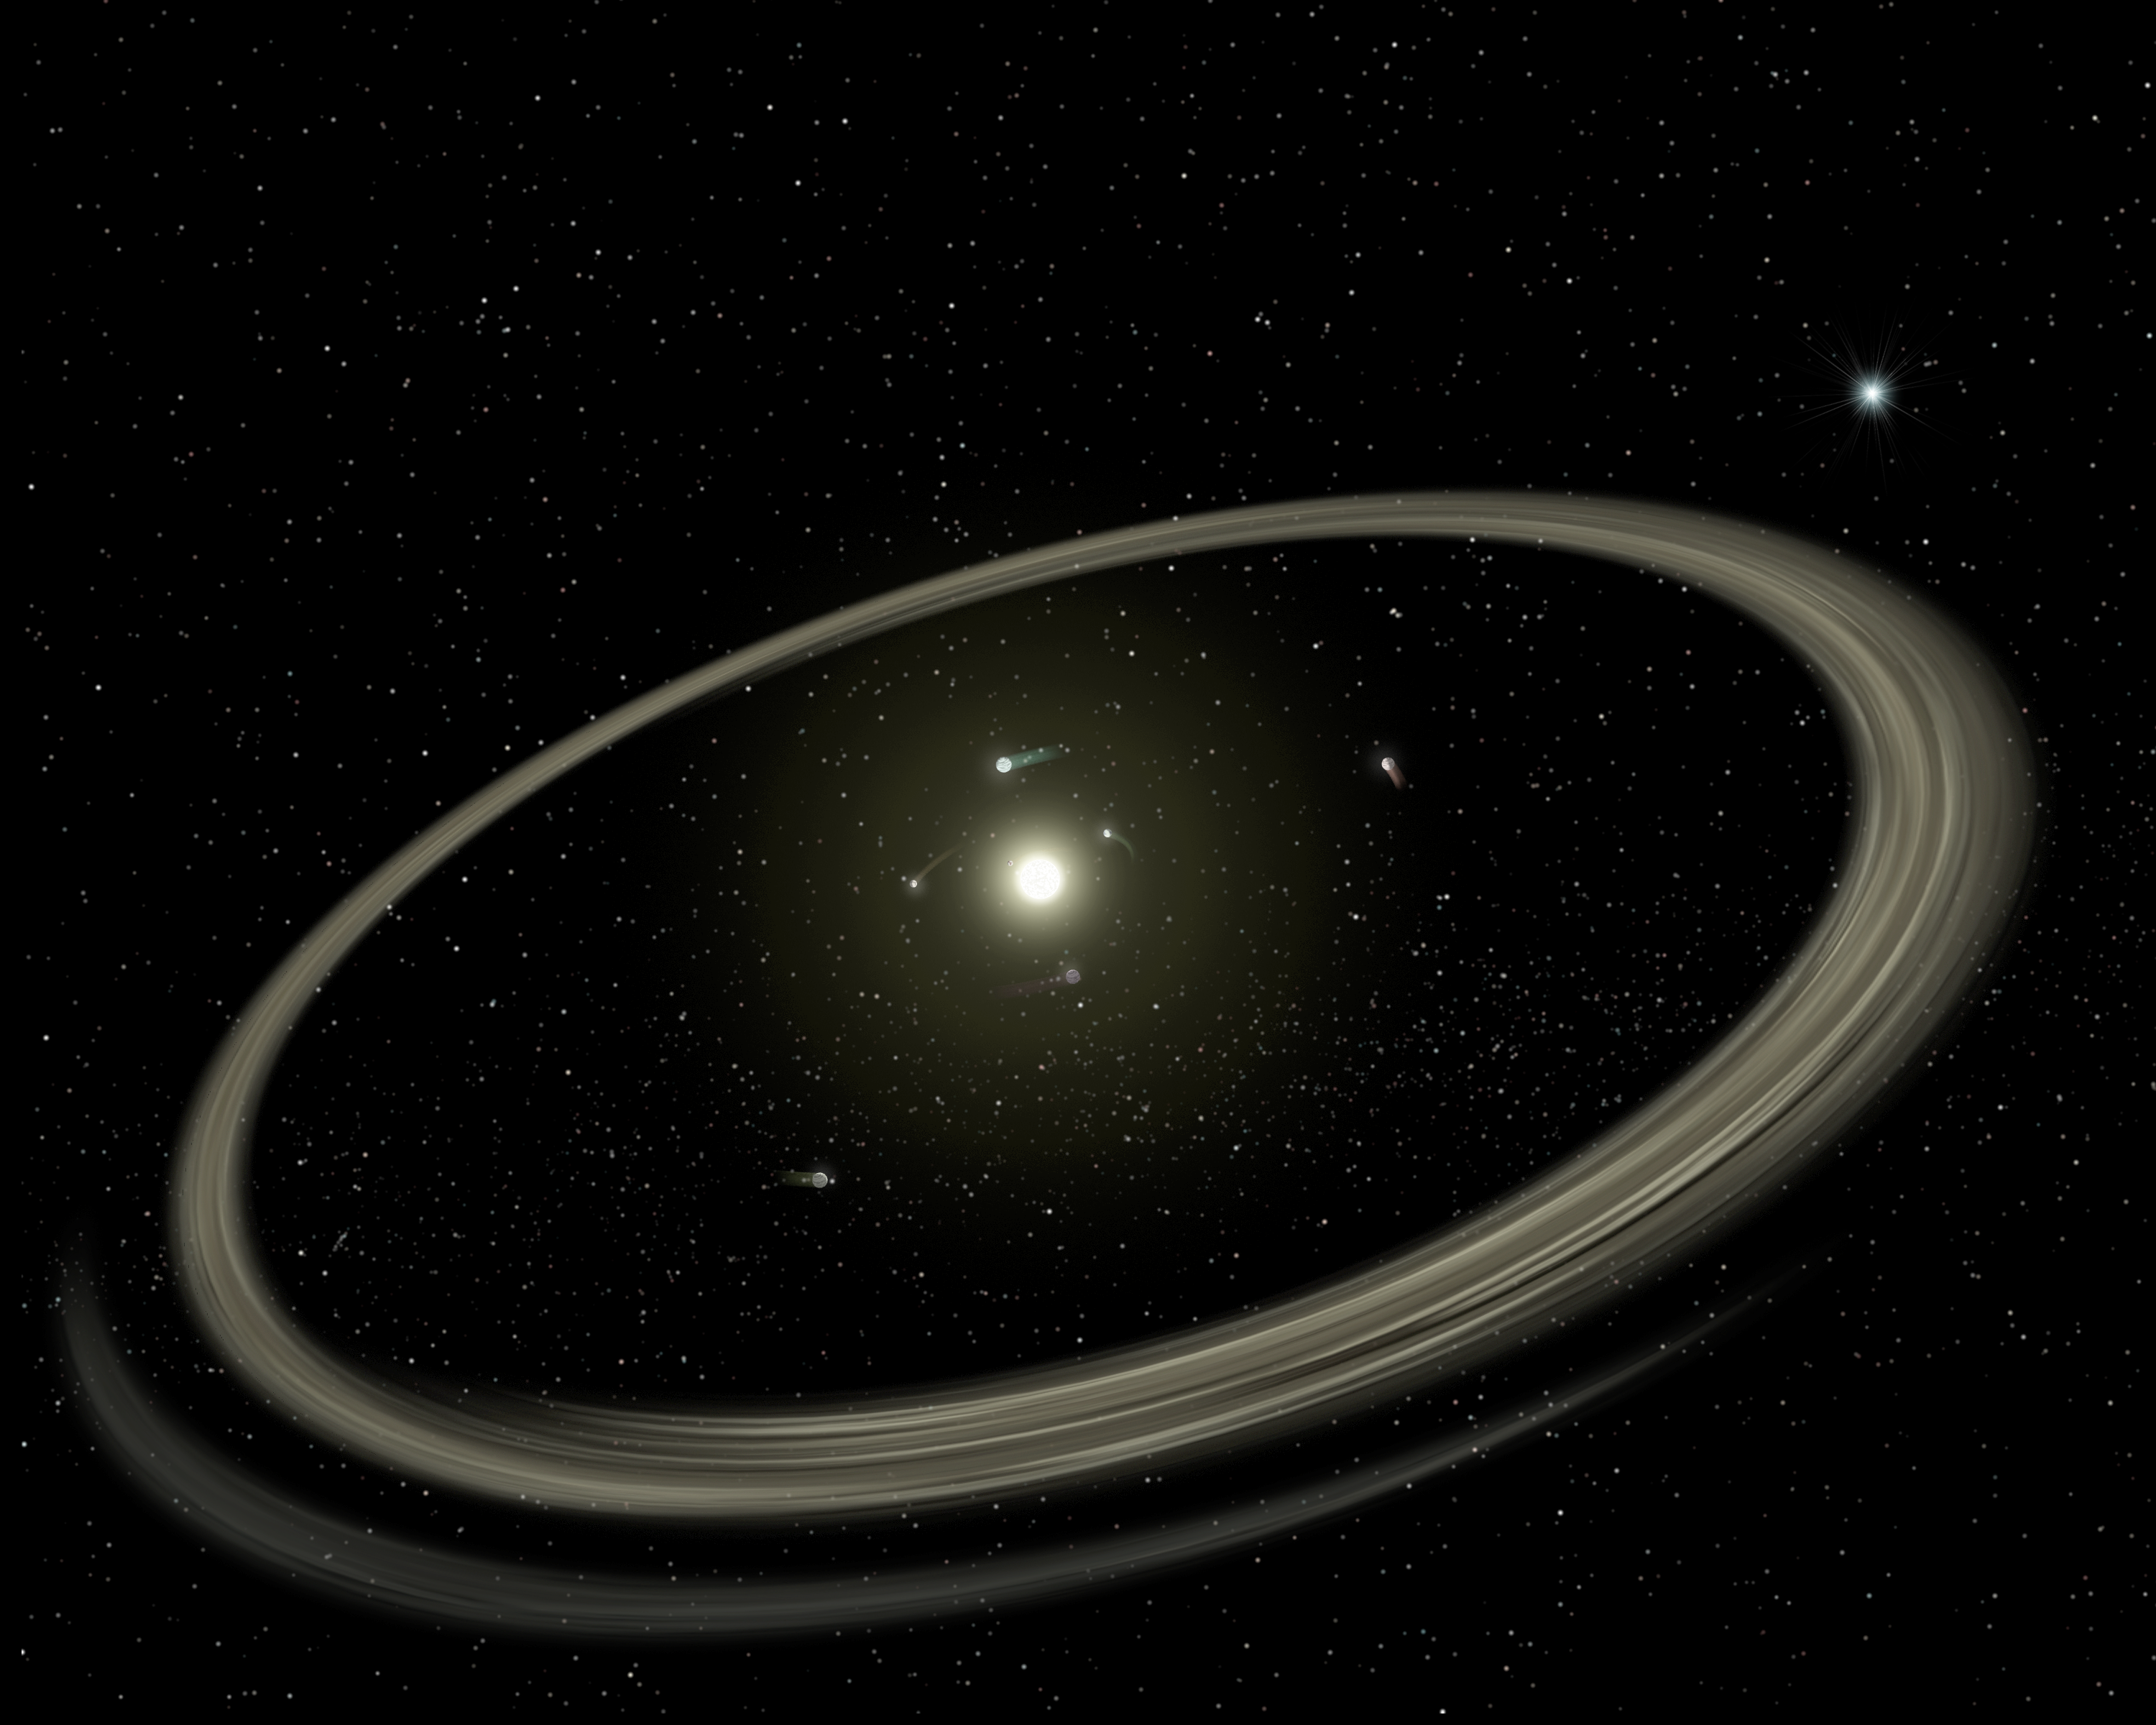

The Rocky World of Young Planetary Systems (Artist Concept)

Figure 1

This artist’s concept illustrates how planetary systems arise out of massive collisions between rocky bodies. New findings from NASA’s Spitzer Space Telescope show that these catastrophes continue to occur around stars even after they have developed full-sized planets, when they are as old as one hundred million years. For reference, our own Sun, at 4.5 billion years old, is far past this late stage of planet formation.

In this image, a young star is shown circled by full-sized planets, and rings of dust beyond. These rings, also called “debris discs,” arise when embryonic planets smash into each other. One of these collisions is illustrated in the inset of Figure 1.

Spitzer was able to see the dust generated by these collisions with its powerful infrared vision.

Credit: NASA/JPL-Caltech